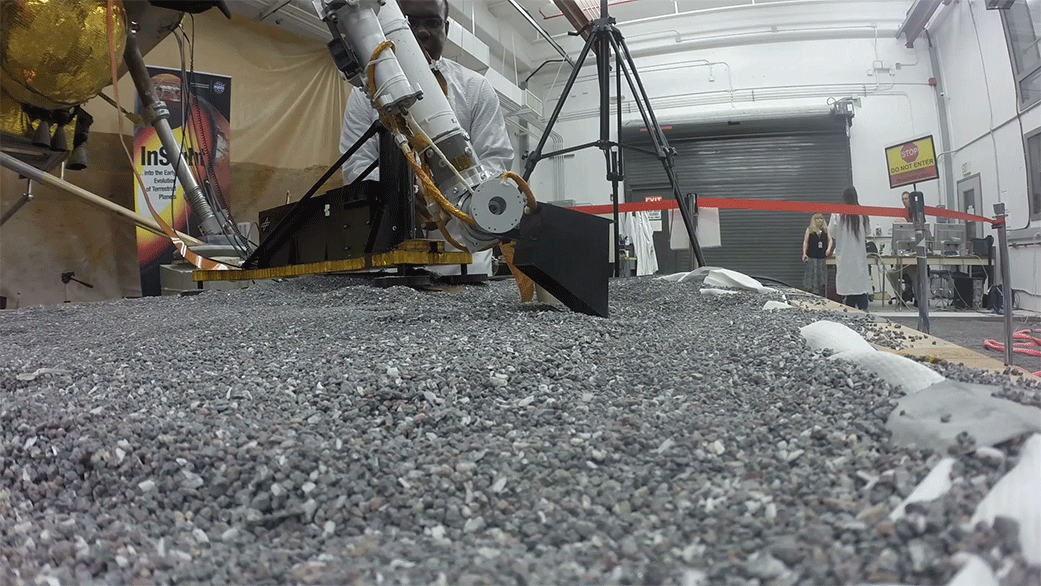

Replica of InSight’s Arm Practices Scraping

This footage from Aug. 19, 2019, shows a replica of InSight scraping soil with a scoop on the end of its robotic arm in a test lab at NASA’s Jet Propulsion Laboratory in Southern California. A replica of the “mole” — the lander’s self-hammering heat probe — comes in to view as the scoop moves to the left. On Mars, InSight will use techniques practiced by engineers on Earth in order to scrape and tamp down soil on top of the mole to help it dig.

JPL manages InSight for NASA’s Science Mission Directorate. InSight is part of NASA’s Discovery Program, managed by the agency’s Marshall Space Flight Center in Huntsville, Alabama. Lockheed Martin Space in Denver built the InSight spacecraft, including its cruise stage and lander, and supports spacecraft operations for the mission.

A number of European partners, including France’s Centre National d’Études Spatiales (CNES) and the German Aerospace Center (DLR), are supporting the InSight mission. CNES provided the Seismic Experiment for Interior Structure (SEIS) instrument to NASA, with the principal investigator at IPGP (Institut de Physique du Globe de Paris). Significant contributions for SEIS came from IPGP; the Max Planck Institute for Solar System Research (MPS) in Germany; the Swiss Federal Institute of Technology (ETH Zurich) in Switzerland; Imperial College London and Oxford University in the United Kingdom; and JPL. DLR provided the Heat Flow and Physical Properties Package (HP3) instrument, with significant contributions from the Space Research Center (CBK) of the Polish Academy of Sciences and Astronika in Poland. Spain’s Centro de Astrobiología (CAB) supplied the temperature and wind sensors.

Credit: NASA/JPL-Caltech